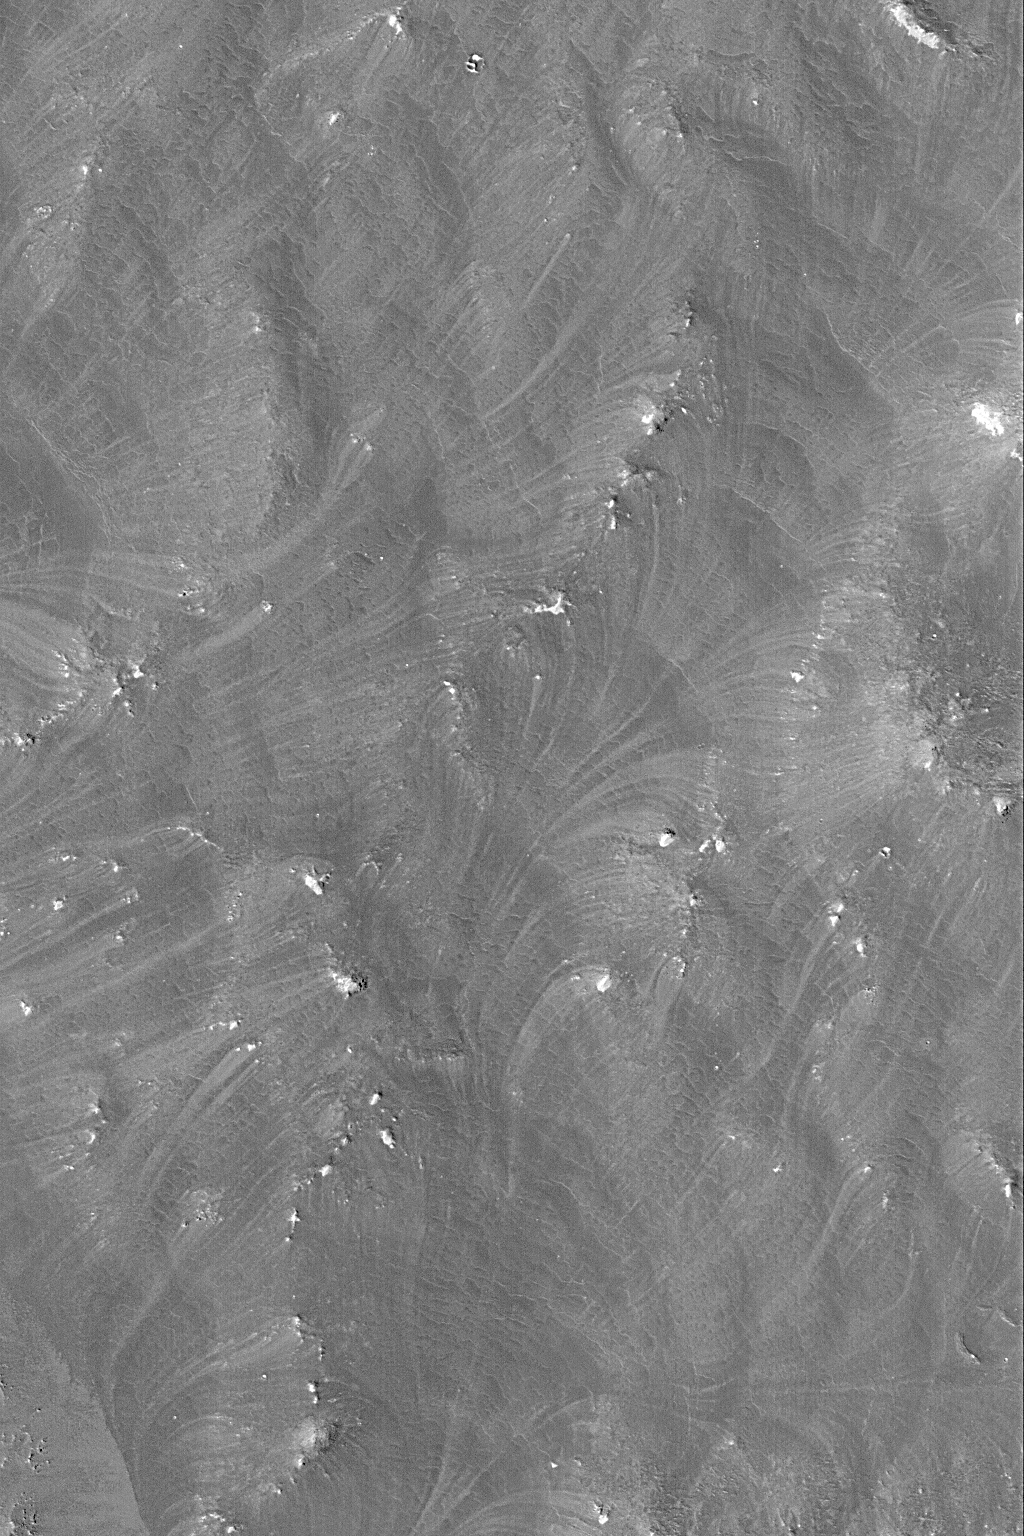

Wind-Streaked Slopes

6 February 2004
This Mars Global Surveyor (MGS) Mars Orbiter Camera (MOC) image shows very heavily wind-streaked slopes in an area near southern Claritas Fossae. Wind rushing down slopes toward the lower left has moved fine sediment to create these patterns. This is located near 25.3°S, 109.7°W, and covers an area 3 km (1.9 mi) wide. Sunlight illuminates the scene from the lower left.

Credit: NASA/JPL/Malin Space Science Systems